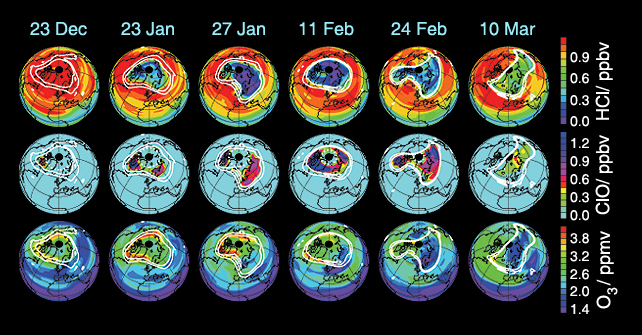

Aura’s Microwave Limb Sounder Estimates of Ozone Loss, 2004/2005 Arctic Winter

These data maps from Aura’s Microwave Limb Sounder depict levels of hydrogen chloride (top), chlorine monoxide (center), and ozone (bottom) at an altitude of approximately 19 kilometers (490,000 feet) on selected days during the 2004-05 Arctic winter. White contours demark the boundary of the winter polar vortex.

The maps from December 23, 2004, illustrate vortex conditions shortly before significant chemical ozone destruction began. By January 23, 2005, chlorine is substantially converted from the “safe” form of hydrogen chloride, which is depleted throughout the vortex, to the “unsafe” form of chlorine monoxide, which is enhanced in the portions of the region that receive sunlight at that time of year. Ozone increased over the month as a result of dynamical effects, and chemical ozone destruction is just beginning at this time. A brief period of intense cold a few days later promotes further chlorine activation and consequent changes in hydrogen chloride and chlorine monoxide levels on January 27, 2005. Peak chlorine monoxide enhancement occurs in early February.

By February 24, 2005, chlorine deactivation is well underway, with chlorine monoxide abundances dropping and hydrogen chloride abundances rising. Almost all chlorine monoxide has been quenched by March 10, 2005. The fact that hydrogen chloride has not fully rebounded to December abundances suggests that some of that chemical was recovered into another chlorine reservoir species.

Ozone maps for January 27, 2005, through March 10, 2005, show indications of mixing of air from outside the polar vortex into it. Such occurrences throughout this winter, especially in late February and early March, complicate analyses, and detailed calculations are required to rigorously disentangle chemical and dynamical effects and accurately diagnose chemical ozone destruction.

Based on various analyses of Microwave Limb Sounder data, we estimate that maximum local ozone loss of approximately 2 parts per million by volume (approximately 60 percent) has taken place at this level during the period from January 23, 2005, to March 10, 2005, with vortex-averaged loss of approximately 1.5 parts per million by volume.

Credit: NASA/JPL